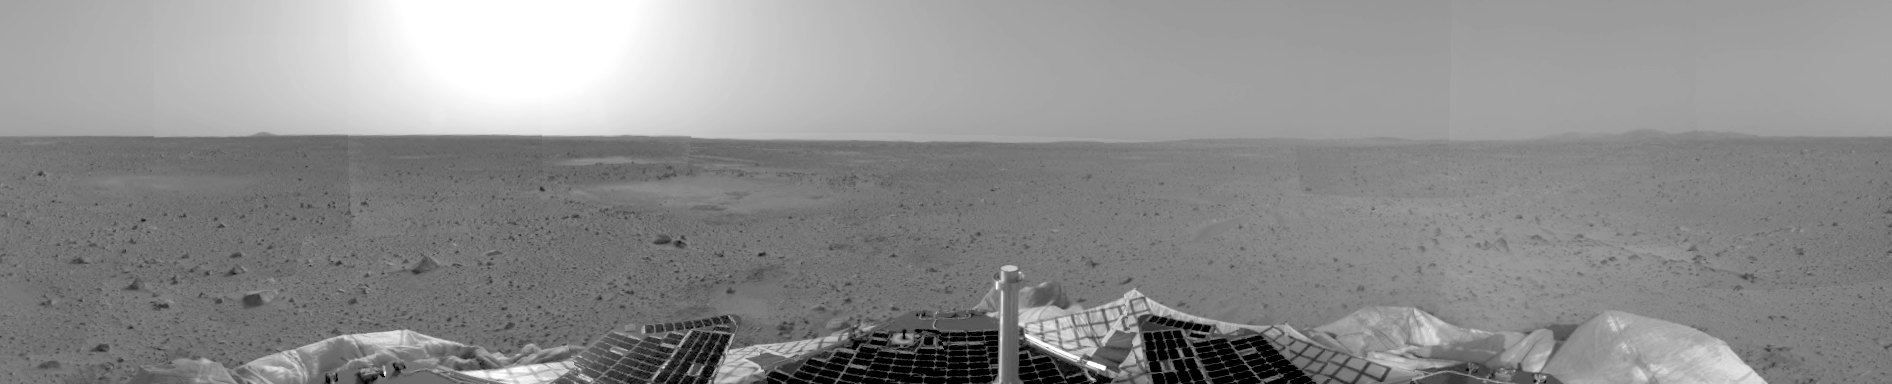

Right Panorama of Spirit’s Landing Site

This is a version of the first 3-D stereo image from the rover’s navigation camera, showing only the view from the right stereo camera onboard the Mars Exploration Rover Spirit. The left and right camera images are combined to produce a 3-D image.

Credit: NASA/JPL/Cornell